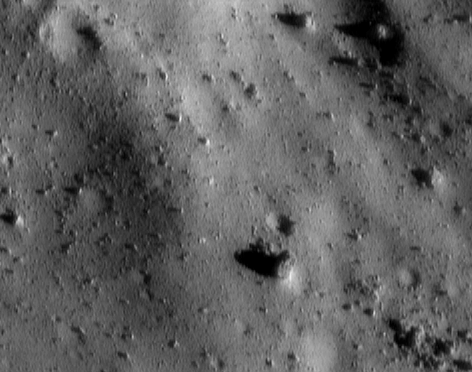

Eros at Closest Approach

This image was taken in the early hours of October 26, 2000, near the closest approach of NEAR Shoemaker’s low-altitude flyover of Eros. At that time, the spacecraft’s digital camera was looking at a region just 7 kilometers (4.3 miles) away, about 350 meters (1,150 feet) across. Most of the scene is covered in rocks of all sizes and shapes, but the floors of some craters are smooth, suggesting accumulation of fine regolith. For scale, the large boulder just below and to the right of the center of the picture is about 15 meters (50 feet) across. The smallest visible rocks are about 1.4 meters (5 feet) across.

Built and managed by The Johns Hopkins University Applied Physics Laboratory, Laurel, Maryland, NEAR was the first spacecraft launched in NASA’s Discovery Program of low-cost, small-scale planetary missions. See the NEAR web page at http://near.jhuapl.edu/ for more details.

Credit: NASA/JPL/JHUAPL